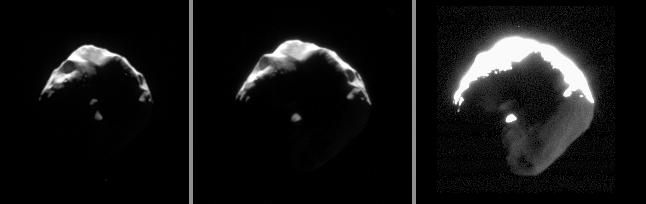

Helene’s Close-up

This set of images exposes details on small and crumpled-looking Helene. Large portions of this Trojan moon of Dione appear to have been blasted away by impacts.

Cassini passed within 50,000 kilometers (31,000 miles) of Helene (32 kilometers, or 20 miles across) on Aug. 17, 2006, when these images were acquired. The views were obtained over the course of an hour, and are presented here in reverse order (i.e., the leftmost image was taken latest).

The images were taken in visible light with the Cassini spacecraft narrow-angle camera. As presented here, the views were acquired at distances ranging from 62,000 to 51,000 kilometers (39,000 to 32,000 miles) from Helene and at a Sun-Helene-spacecraft, or phase, angle of 111 to 120 degrees. Image scale is 375 to 300 meters (1,230 to 984 feet) per pixel, from left to right.

The Cassini-Huygens mission is a cooperative project of NASA, the European Space Agency and the Italian Space Agency. The Jet Propulsion Laboratory, a division of the California Institute of Technology in Pasadena, manages the mission for NASA’s Science Mission Directorate, Washington, D.C. The Cassini orbiter and its two onboard cameras were designed, developed and assembled at JPL. The imaging operations center is based at the Space Science Institute in Boulder, Colo.

Credit: NASA/JPL/Space Science Institute